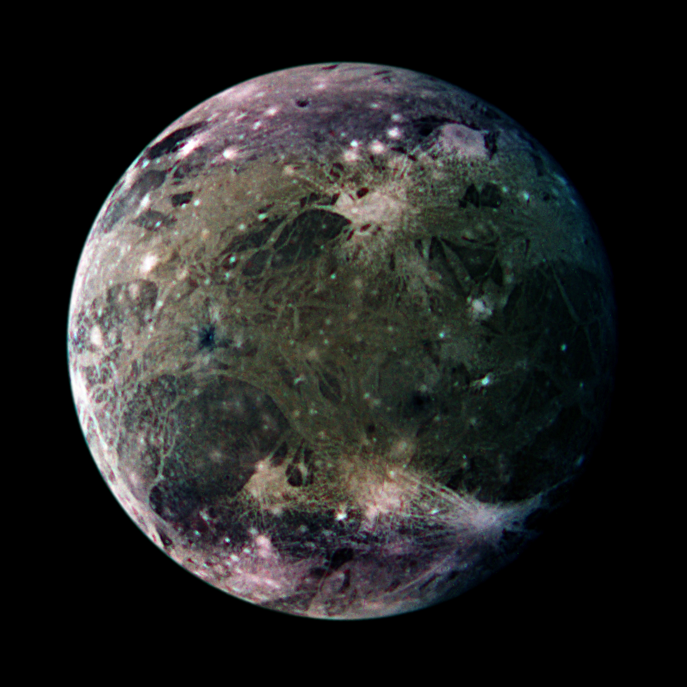

Ganymede’s Trailing Hemisphere

In this global view of Ganymede’s trailing side, the colors are enhanced to emphasize color differences. The enhancement reveals frosty polar caps in addition to the two predominant terrains on Ganymede, bright, grooved terrain and older, dark furrowed areas. Many craters with diameters up to several dozen kilometers are visible. The violet hues at the poles may be the result of small particles of frost which would scatter more light at shorter wavelengths (the violet end of the spectrum). Ganymede’s magnetic field, which was detected by the magnetometer on NASA’s Galileo spacecraft in 1996, may be partly responsible for the appearance of the polar terrain. Compared to Earth’s polar caps, Ganymede’s polar terrain is relatively vast. The frost on Ganymede reaches latitudes as low as 40 degrees on average and 25 degrees at some locations. For comparison with Earth, Miami, Florida lies at 26 degrees north latitude, and Berlin, Germany is located at 52 degrees north.

North is to the top of the picture. The composite, which combines images taken with green, violet, and 1 micrometer filters, is centered at 306 degrees west longitude. The resolution is 9 kilometers (6 miles) per picture element. The images were taken on 29 March 1998 at a range of 918000 kilometers (570,000 miles) by the Solid State Imaging (SSI) system on NASA’s Galileo spacecraft.

The Jet Propulsion Laboratory, Pasadena, CA manages the Galileo mission for NASA’s Office of Space Science, Washington, DC.

This image and other images and data received from Galileo are posted on the World Wide Web, on the Galileo mission home page at URLhttp://solarsystem.nasa.gov/galileo/. Background information and educational context for the images can be found at URLhttp://www.jpl.nasa.gov/galileo/sepo.

Credit: NASA/JPL/DLR